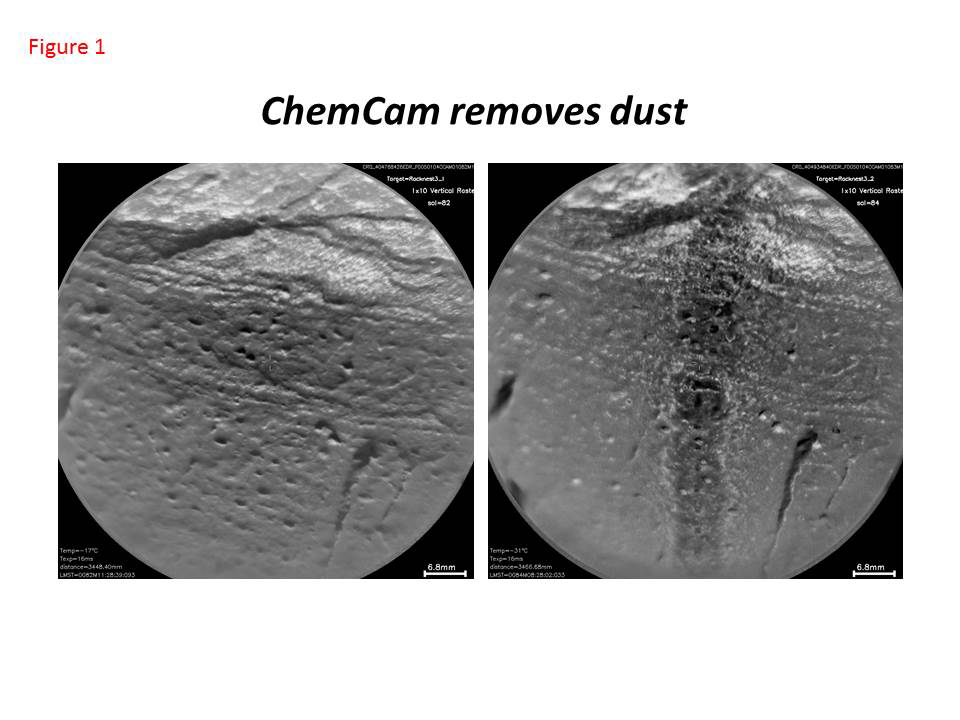

Curiosity’s ChemCam Removes Dust

This pair of images taken a few minutes apart show how laser firing by NASA’s Mars rover Curiosity removes dust from the surface of a rock. The images were taken by the remote micro-imager camera in the laser-firing Chemistry and Camera (ChemCam) instrument during the 84th Martian day, or sol, of Curiosity’s work on Mars (Oct. 31, 2012). The area covered in each image is about 2.8 inches (7 centimeters) across, on a rock target called “Rocknest_3.”

Between the time the remote micro-imager took the image on the left and the time it took the image on the right, ChemCam fired its laser 300 times — 10 bursts of 30 shots — along a vertical line. The image on the right shows that a stripe of dust was removed. The interaction of the laser beam with the surface is on the order of 0.02 inch (half a millimeter), but the stripe is more than 10 times wider, on the order of 0.3 inch (7 millimeters). A shock wave that occurs when the laser hits the rock is responsible for the wider area of dust removal.

Dust tends to cover everything on Mars. ChemCam has the capability to remove this layer to access the underlying rock and expose dust-free surfaces to other optical investigations.

NASA’s Jet Propulsion Laboratory, Pasadena, Calif., manages the Mars Science Laboratory Project and the mission’s Curiosity rover for NASA’s Science Mission Directorate in Washington. The rover was designed and assembled at JPL, a division of the California Institute of Technology in Pasadena.

Credit: NASA/JPL-Caltech/LANL/CNES/IRAP/LPGNantes/CNRS/IAS